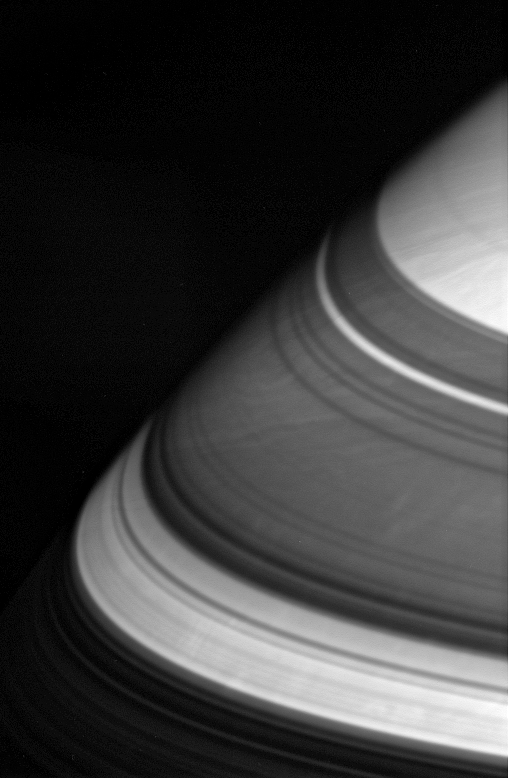

Sun Through the Shadows

The dark shadows that drape Saturn’s northern latitudes are split by three familiar bright gaps. From bottom to top, sunlight passes through the broad Cassini Division (4,800 kilometers, or 2,980 miles wide), the Encke gap (325 kilometers, or 200 miles wide) and (barely visible) the Keeler gap (42 kilometers, or 26 miles wide).

It is unlikely that the shadows cast by Saturn’s rings have much of an effect on the large-scale movements of the atmosphere. The dynamic clouds of this gas giant are driven by processes going on much deeper inside the planet, where sunlight does not penetrate.

The image was taken using a spectral filter sensitive to wavelengths of infrared light centered at 752 nanometers. The image was acquired with the Cassini spacecraft wide-angle camera on April 28, 2006 at a distance of approximately 377,000 kilometers (234,000 miles) from Saturn. Image scale is 19 kilometers (12 miles) per pixel.

The Cassini-Huygens mission is a cooperative project of NASA, the European Space Agency and the Italian Space Agency. The Jet Propulsion Laboratory, a division of the California Institute of Technology in Pasadena, manages the mission for NASA’s Science Mission Directorate, Washington, D.C. The Cassini orbiter and its two onboard cameras were designed, developed and assembled at JPL. The imaging operations center is based at the Space Science Institute in Boulder, Colo.

Credit: NASA/JPL/Space Science Institute